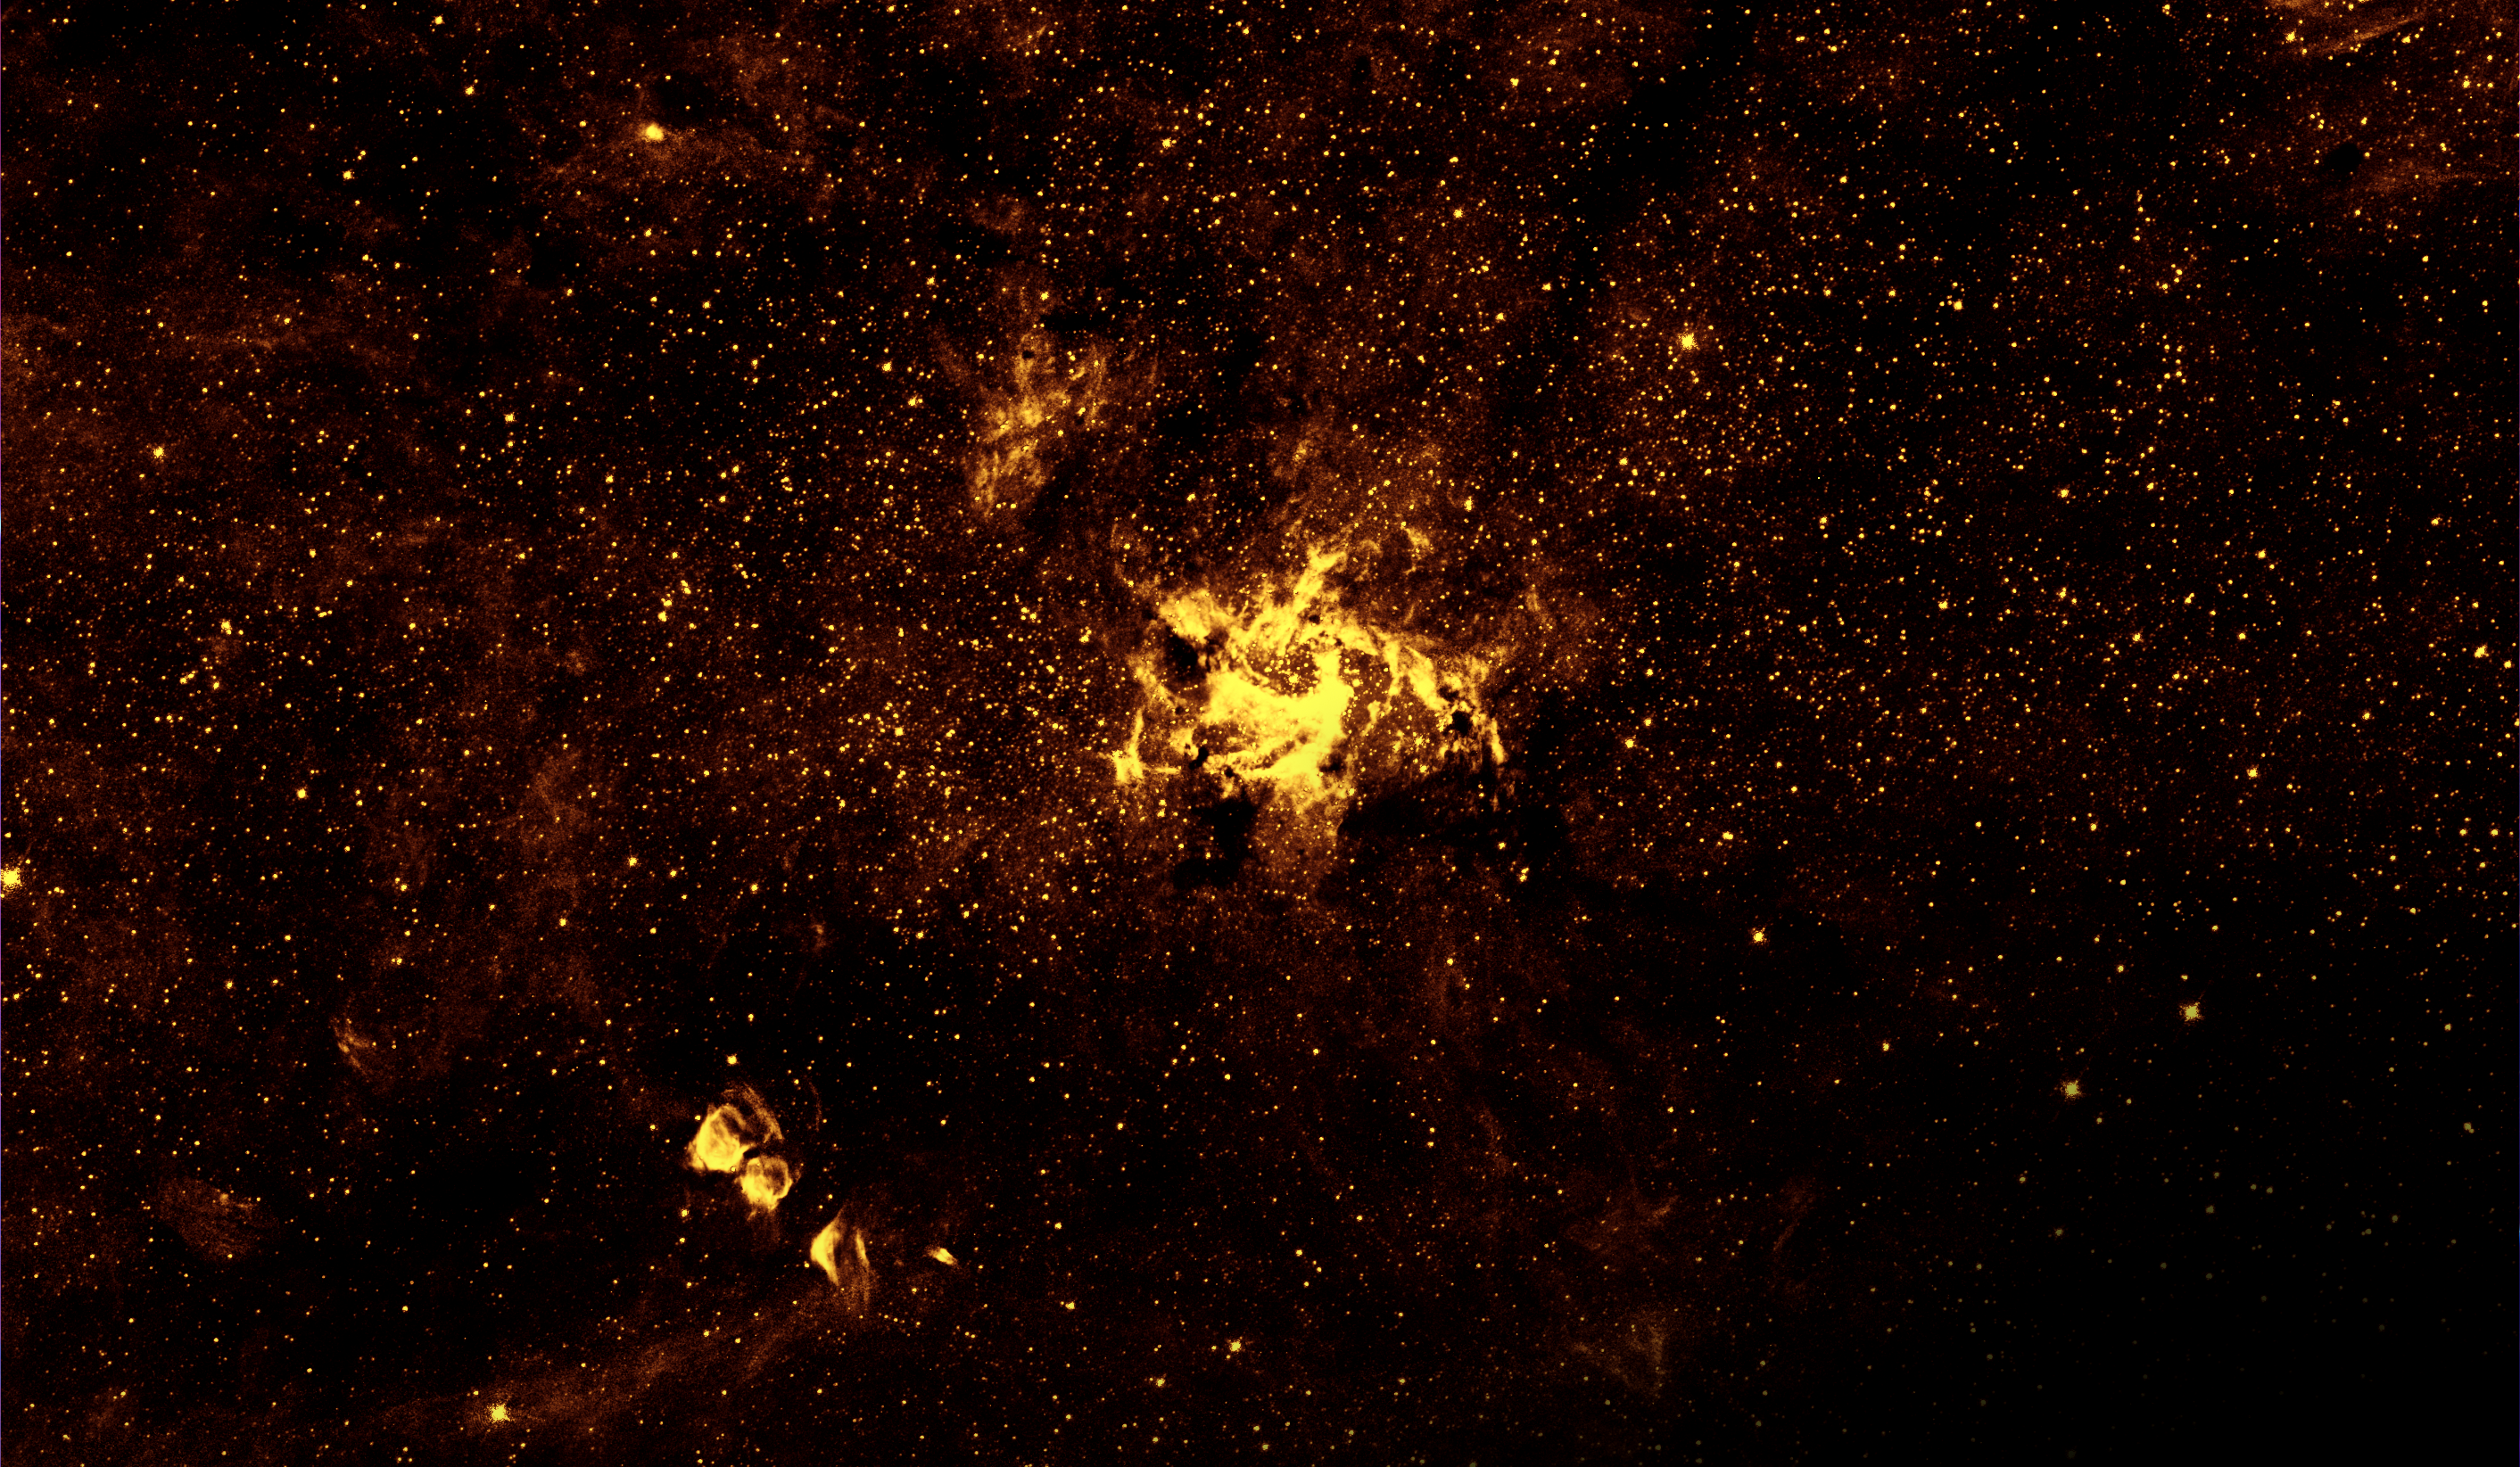

Galactic Center in Near-infrared (Hubble)

Heated gas swirls around the region of the Milky Way galaxy’s supermassive black hole, illuminated in near-infrared light captured by NASA’s Hubble Space Telescope. Released in 2009 to celebrate the International Year of Astronomy, this was the sharpest infrared image ever made of the galactic center region. NASA’s upcoming James Webb Space Telescope, scheduled to launch in December 2021, will continue this research, pairing Hubble-strength resolution with even more infrared-detecting capability. Of particular interest for astronomers will be Webb’s observations of flares in the area, which have not been observed around any other supermassive black hole and the cause of which is unknown. The flares have complicated the Event Horizon Telescope (EHT) collaboration’s quest to capture an image of the area immediately surrounding the black hole, and Webb’s infrared data is expected to help greatly in producing a clean image.

Credit: NASA, ESA, STScI, Q.D. Wang (UMass)